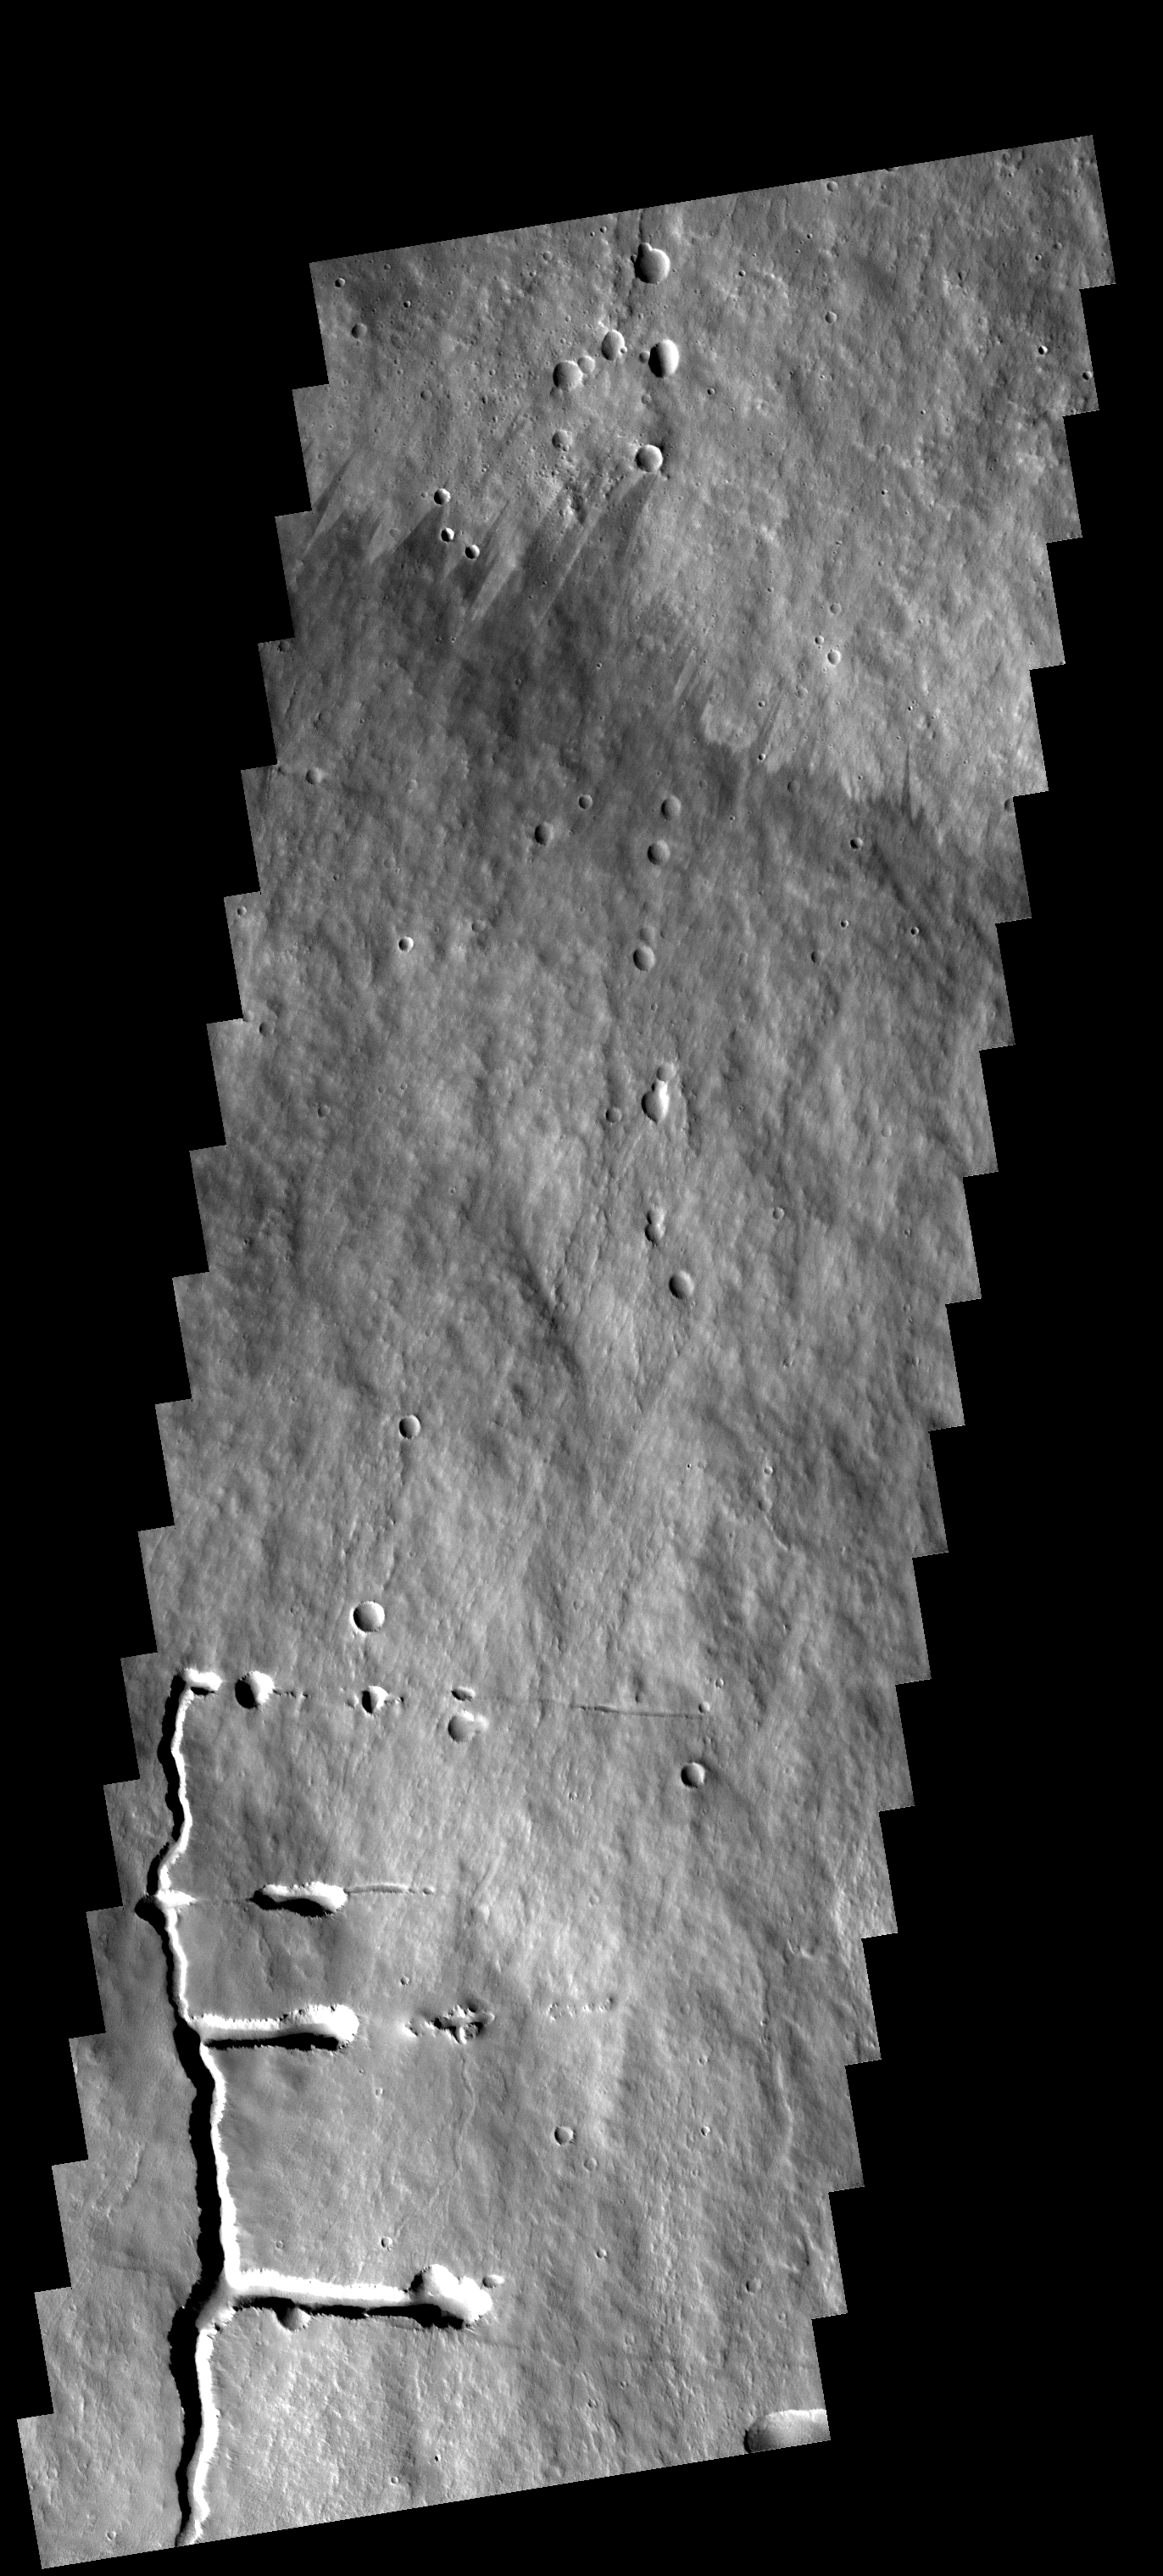

Pavonis Mons Flank

This image shows a portion of the flank of Pavonis Mons. The collapse features at the bottom of the image are related to subsurface tubes that once contained lava.

Image information: VIS instrument. Latitude 0.6S, Longitude 247.0E. 17 meter/pixel resolution.

Note: this THEMIS visual image has not been radiometrically nor geometrically calibrated for this preliminary release. An empirical correction has been performed to remove instrumental effects. A linear shift has been applied in the cross-track and down-track direction to approximate spacecraft and planetary motion. Fully calibrated and geometrically projected images will be released through the Planetary Data System in accordance with Project policies at a later time.

NASA’s Jet Propulsion Laboratory manages the 2001 Mars Odyssey mission for NASA’s Office of Space Science, Washington, D.C. The Thermal Emission Imaging System (THEMIS) was developed by Arizona State University, Tempe, in collaboration with Raytheon Santa Barbara Remote Sensing. The THEMIS investigation is led by Dr. Philip Christensen at Arizona State University. Lockheed Martin Astronautics, Denver, is the prime contractor for the Odyssey project, and developed and built the orbiter. Mission operations are conducted jointly from Lockheed Martin and from JPL, a division of the California Institute of Technology in Pasadena.

Credit: NASA/JPL/ASU